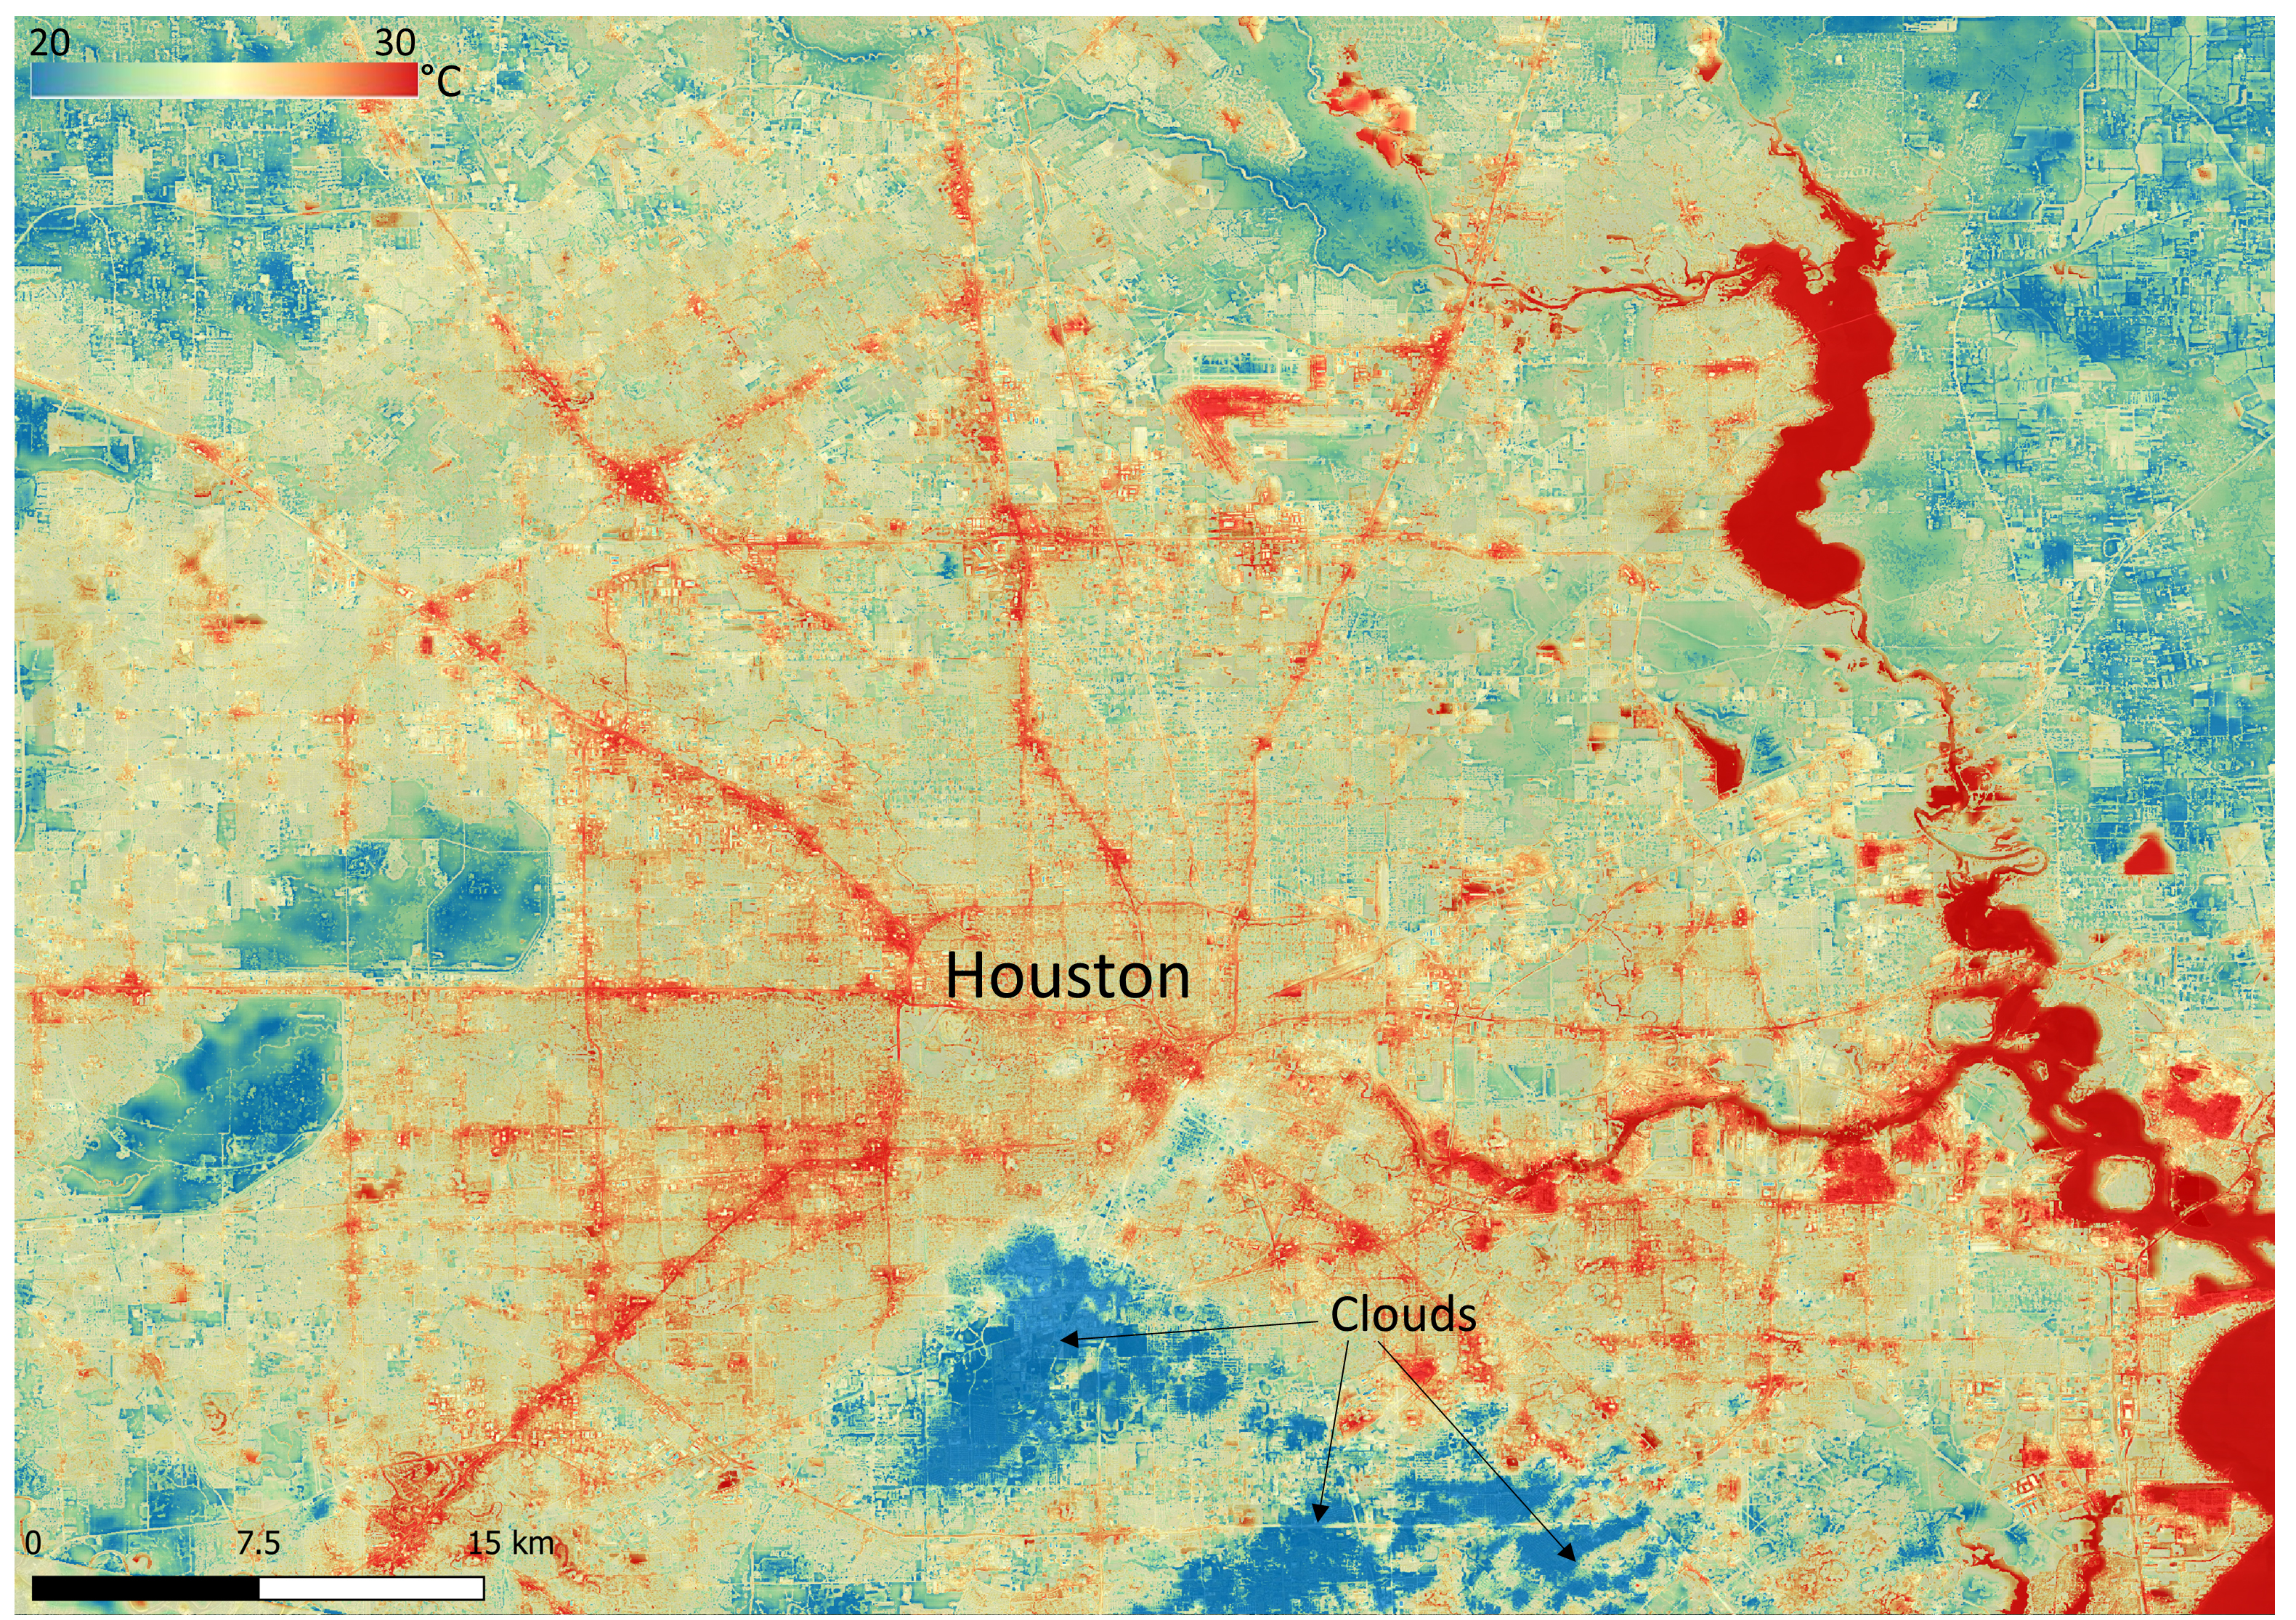

NASA’s ECOSTRESS Shows Surface Heat in Houston

NASA’s Ecosystem Spaceborne Thermal Radiometer Experiment on Space Station (ECOSTRESS) instrument recorded this image of ground surface temperatures in Houston and its environs on June 20, 2022, at 6:29 a.m. Central Daylight Time.

Even just after sunrise, manmade urban surfaces near the city center and transportation networks – streets, roads, and highways shown in red and orange – were significantly warmer than the outskirts by up to 18 degrees Fahrenheit (10 degrees Celsius). Clouds, which are cool compared with the ground, are shown in blue and labeled in the image.

Cities are usually warmer than open land because of human activities and the materials used in building and construction. Streets are often the hottest part of the built environment due to asphalt paving. Dark-colored surfaces absorb more heat from the Sun than lighter-colored ones; asphalt absorbs up to 95% of solar radiation and retains the heat for hours into the nighttime.

ECOSTRESS measures the temperature of the ground, which is hotter than the air temperature during the daytime. The instrument launched to the space station in 2018. Its primary mission is to identify plants’ thresholds for water use and water stress, giving insight into their ability to adapt to a warming climate. However, ECOSTRESS is also useful for documenting other heat-related phenomena, like patterns of heat absorption and retention. Its high-resolution images, with a pixel size of about 225 feet (70 meters) by 125 feet (38 meters), are a powerful tool for understanding our environment.

NASA’s Jet Propulsion Laboratory in Southern California built and manages the ECOSTRESS mission for the Earth Science Division in the Science Mission Directorate at NASA Headquarters in Washington. ECOSTRESS is an Earth Venture Instrument mission; the program is managed by NASA’s Earth System Science Pathfinder program at NASA’s Langley Research Center in Hampton, Virginia.

Credit: NASA/JPL-Caltech